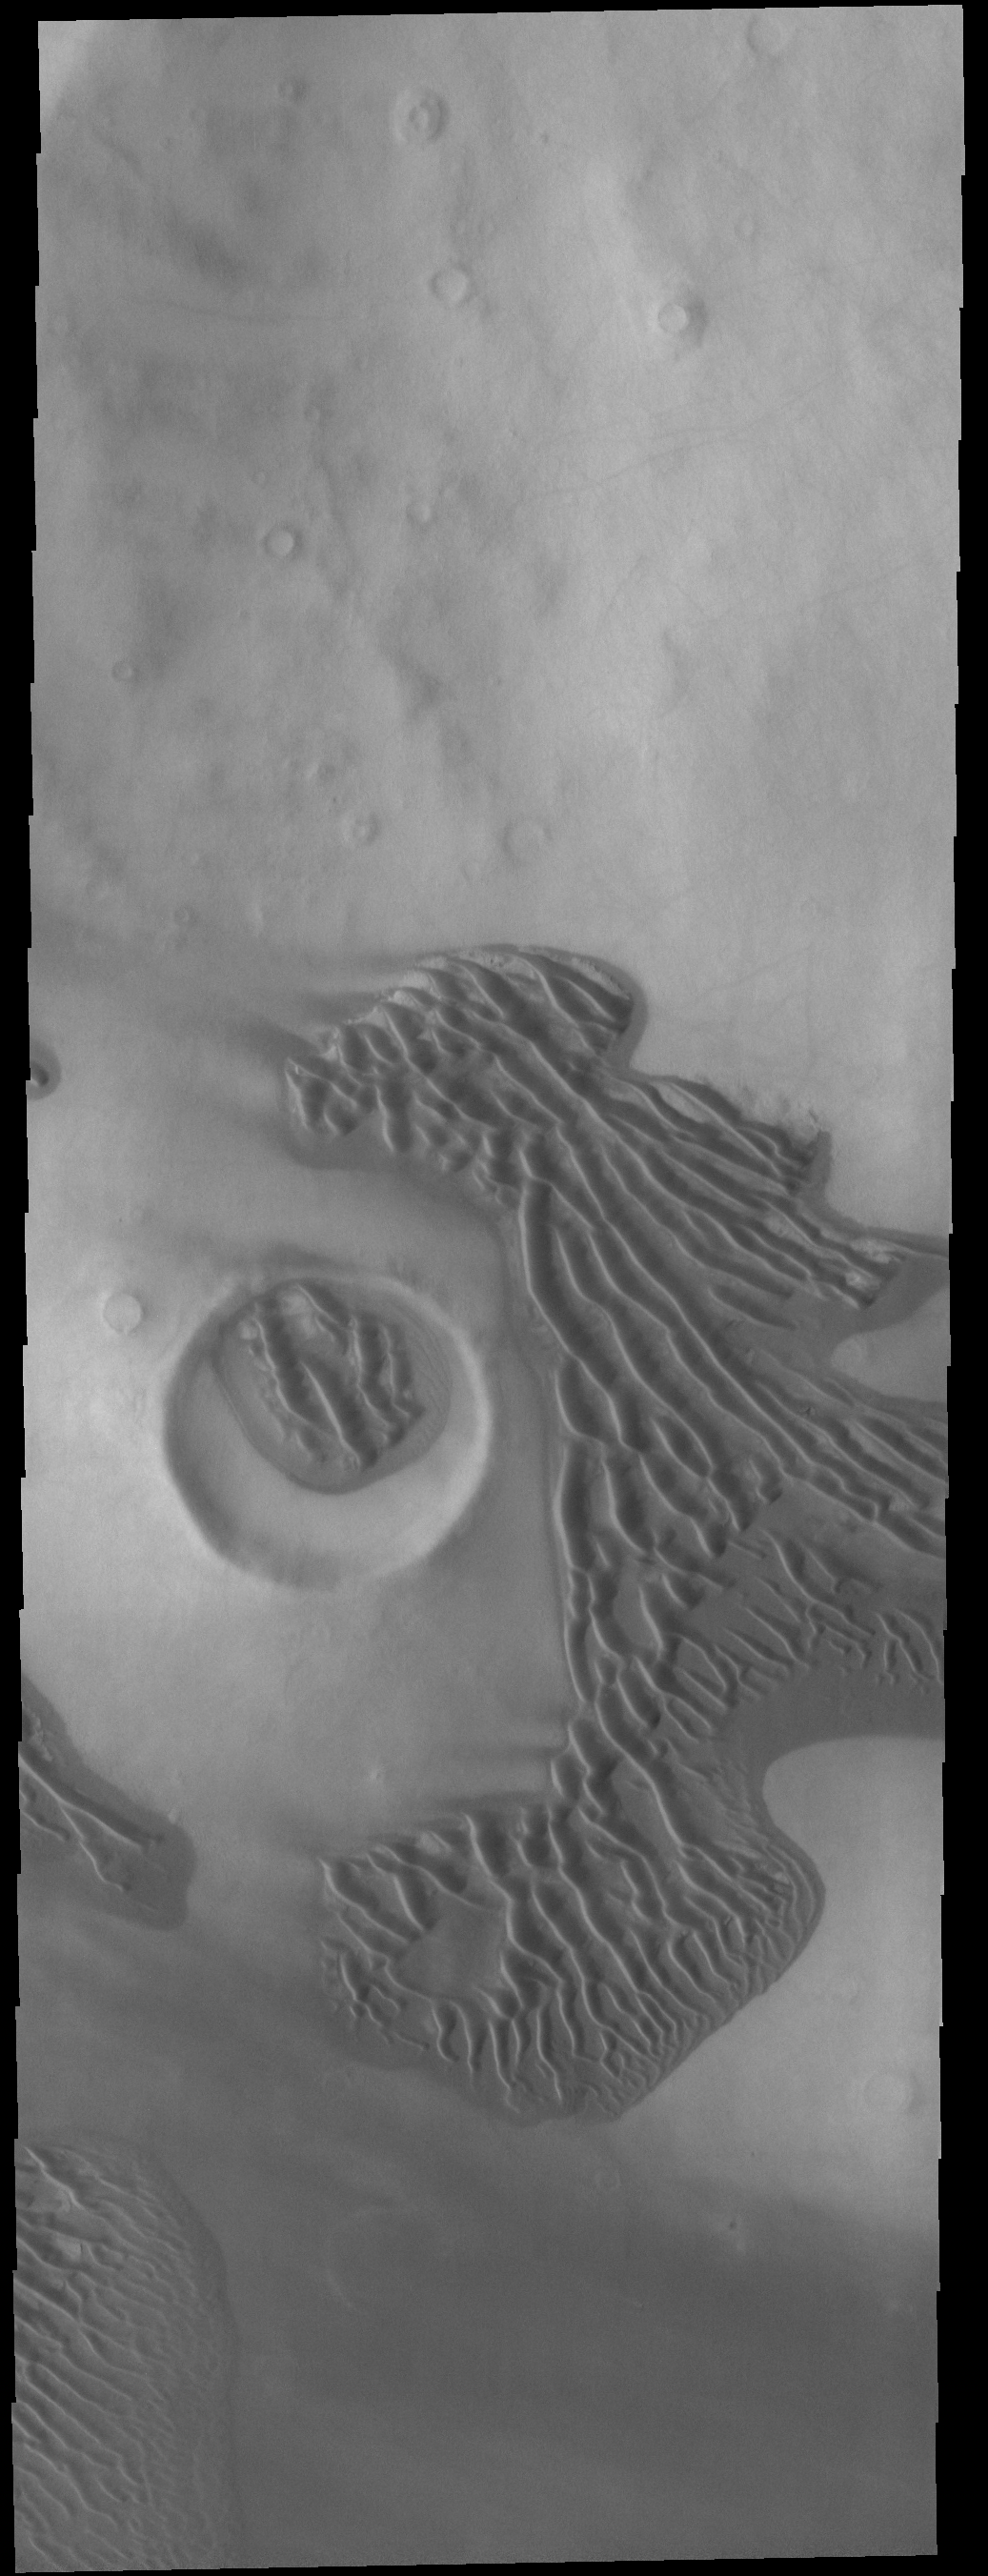

Dunes

Not all Martian sand dunes are located in craters. This VIS image shows dunes located on the plains of Terra Sirenum.

Credit: NASA/JPL-Caltech/ASU